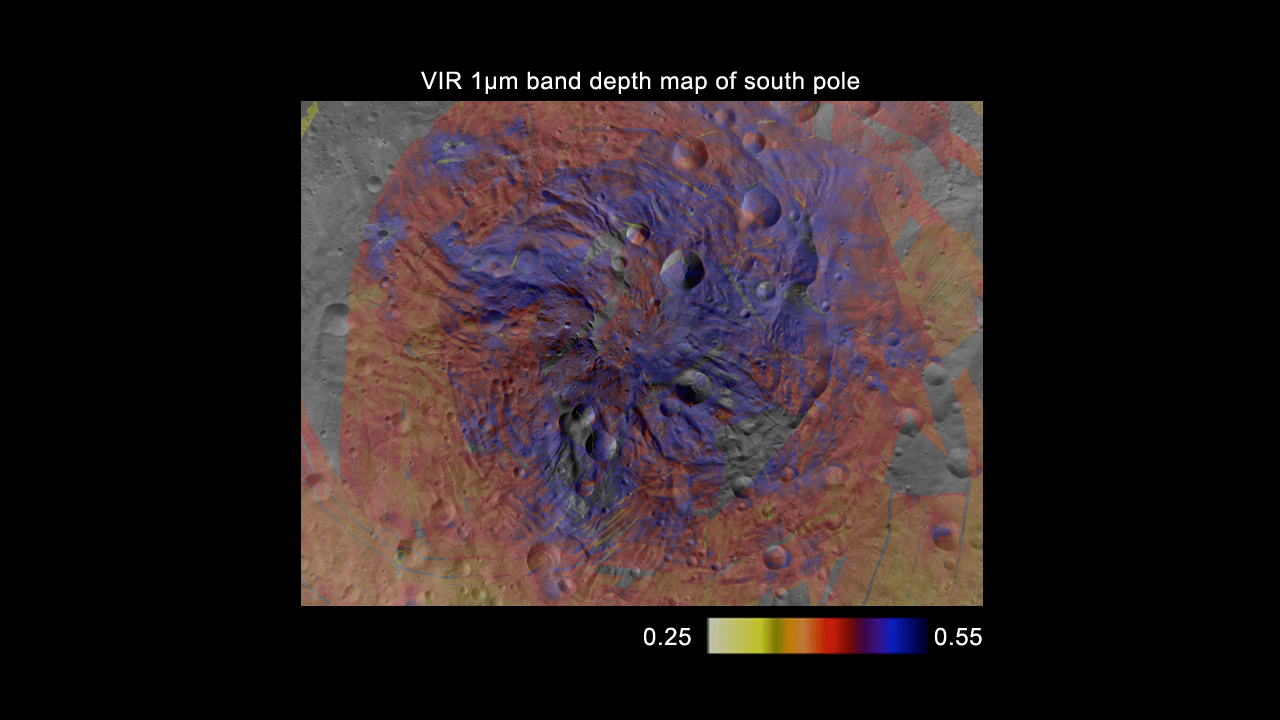

Pyroxene Map of Vesta’s South Pole

This map, made from data obtained by NASA’s Dawn spacecraft, shows the distribution of pyroxene, an iron- and magnesium-rich mineral, in the southern hemisphere of the giant asteroid Vesta. The data come from Dawn’s visible and infrared mapping spectrometer, using the 1 micron wavelength filter as a proxy for the proportion of pyroxene. The areas in purple have a higher proportion of pyroxene, indicating excavation of the crust by impacts that have revealed deeper layers.

The Dawn mission to Vesta and Ceres is managed by NASA’s Jet Propulsion Laboratory, a division of the California Institute of Technology in Pasadena, for NASA’s Science Mission Directorate, Washington. UCLA is responsible for overall Dawn mission science. The visible and infrared mapping spectrometer was provided by the Italian Space Agency and is managed by Italy’s National Institute for Astrophysics, Rome, in collaboration with Selex Galileo, where it was built.

Credit: NASA/JPL-Caltech/UCLA/INAF